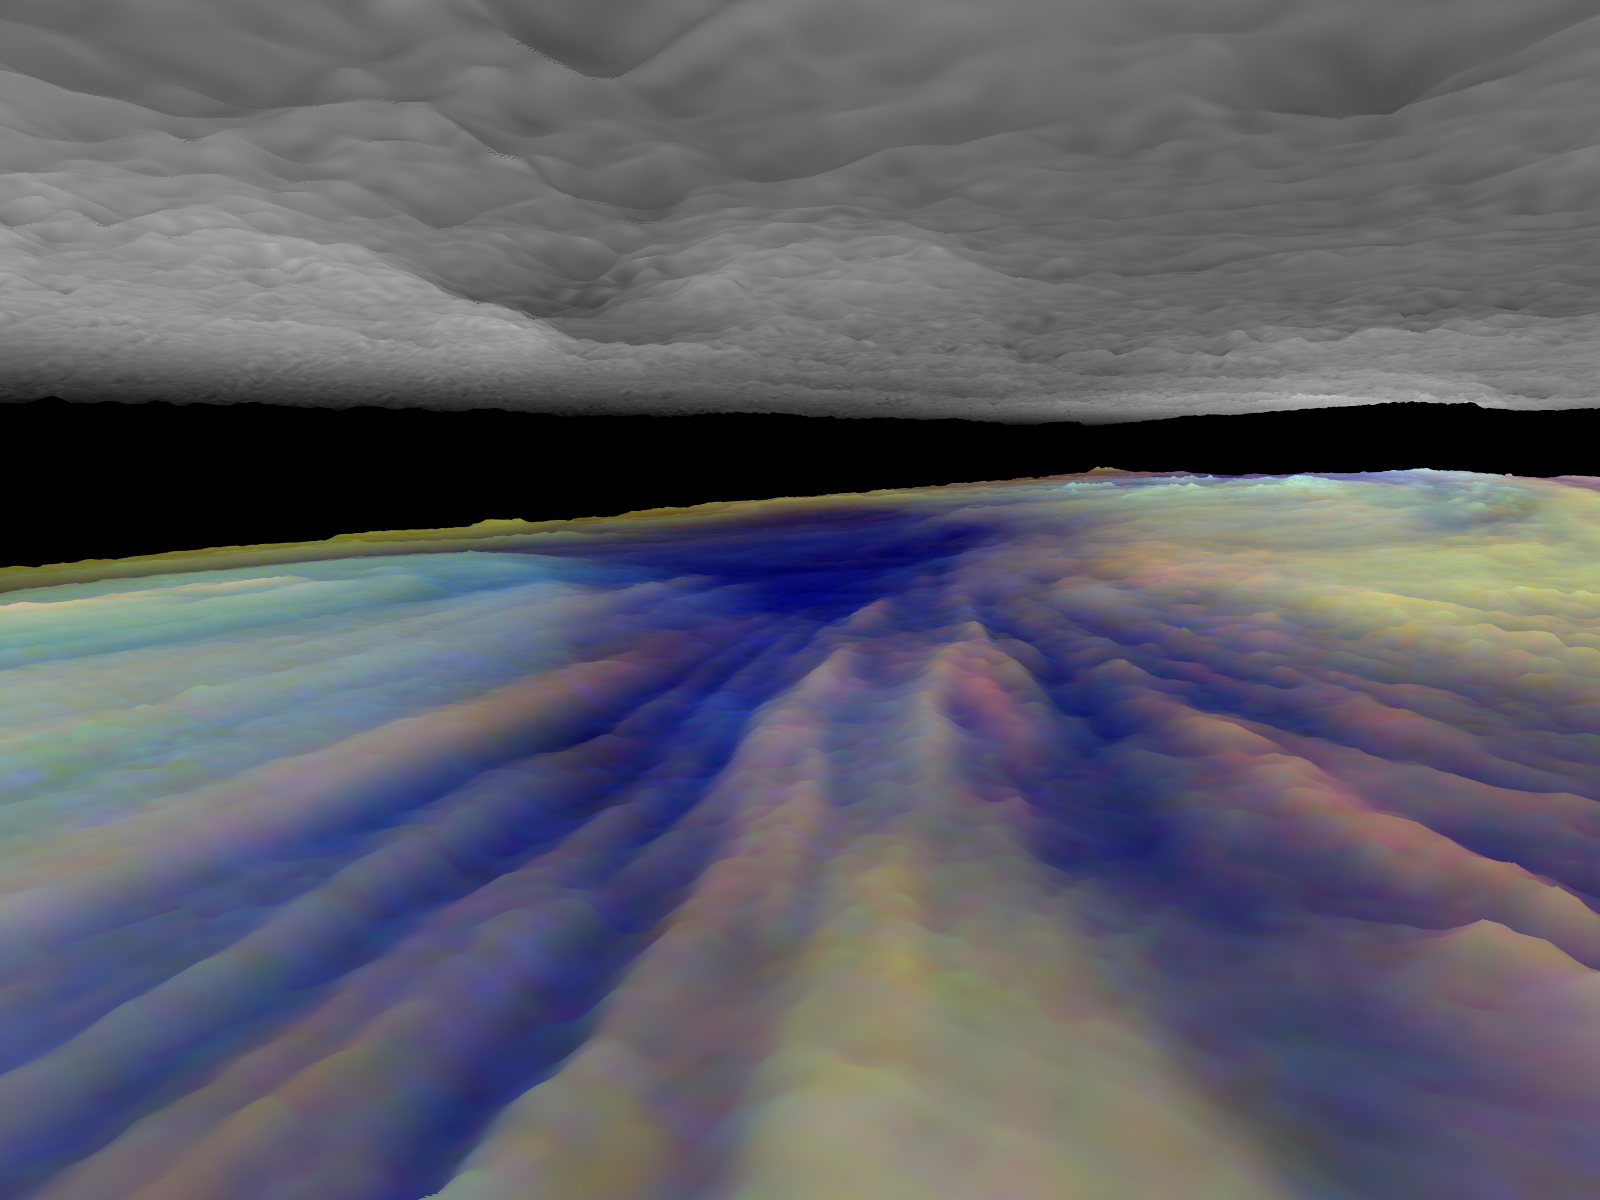

Three dimensional Visualization of Jupiter’s Equatorial Region

Frames from a three dimensional visualization of Jupiter’s equatorial region. The images used cover an area of 34,000 kilometers by 11,000 kilometers (about 21,100 by 6,800 miles) near an equatorial “hotspot” similar to the site where the probe from NASA’s Galileo spacecraft entered Jupiter’s atmosphere on December 7th, 1995. These features are holes in the bright, reflective, equatorial cloud layer where warmer thermal emission from Jupiter’s deep atmosphere can pass through. The circulation patterns observed here along with the composition measurements from the Galileo Probe suggest that dry air may be converging and sinking over these regions, maintaining their cloud-free appearance. The bright clouds to the right of the hotspot as well as the other bright features may be examples of upwelling of moist air and condensation.

This frame is a view to the northeast, from between the cloud layers and above the streaks in the lower cloud leading towards the hotspot. The hotspot is clearly visible as a deep blue feature. The cloud streaks end near the hotspot, consistent with the idea that clouds traveling along these streak lines descend and evaporate as they approach the hotspot. The upper haze layer is slightly bowed upwards above the hotspot.

Galileo is the first spacecraft to image Jupiter in near-infrared light (which is invisible to the human eye) using three filters at 727, 756, and 889 nanometers (nm). Because light at these three wavelengths is absorbed at different altitudes by atmospheric methane, a comparison of the resulting images reveals information about the heights of clouds in Jupiter’s atmosphere. This information can be visualized by rendering cloud surfaces with the appropriate height variations.

The visualization reduces Jupiter’s true cloud structure to two layers. The height of a high haze layer is assumed to be proportional to the reflectivity of Jupiter at 889 nm. The height of a lower tropospheric cloud is assumed to be proportional to the reflectivity at 727 nm divided by that at 756 nm. This model is overly simplistic, but is based on more sophisticated studies of Jupiter’s cloud structure. The upper and lower clouds are separated in the rendering by an arbitrary amount, and the height variations are exaggerated by a factor of 25.

The lower cloud is colored using the same false color scheme used in previously released image products, assigning red, green, and blue to the 756, 727, and 889 nanometer mosaics, respectively. Light bluish clouds are high and thin, reddish clouds are low, and white clouds are high and thick. The dark blue hotspot in the center is a hole in the lower cloud with an overlying thin haze.

The images used cover latitudes 1 to 10 degrees and are centered at longitude 336 degrees west. The smallest resolved features are tens of kilometers in size. These images were taken on December 17, 1996, at a range of 1.5 million kilometers (about 930,000 miles) by the Solid State Imaging (CCD) system on NASA’s Galileo spacecraft.

The Jet Propulsion Laboratory, Pasadena, CA manages the Galileo mission for NASA’s Office of Space Science, Washington, DC. JPL is an operating division of California Institute of Technology (Caltech).

This image and other images and data received from Galileo are posted on the World Wide Web, on the Galileo mission home page at URL http://www.jpl.nasa.gov/ galileo.

Credit: NASA/JPL-Caltech